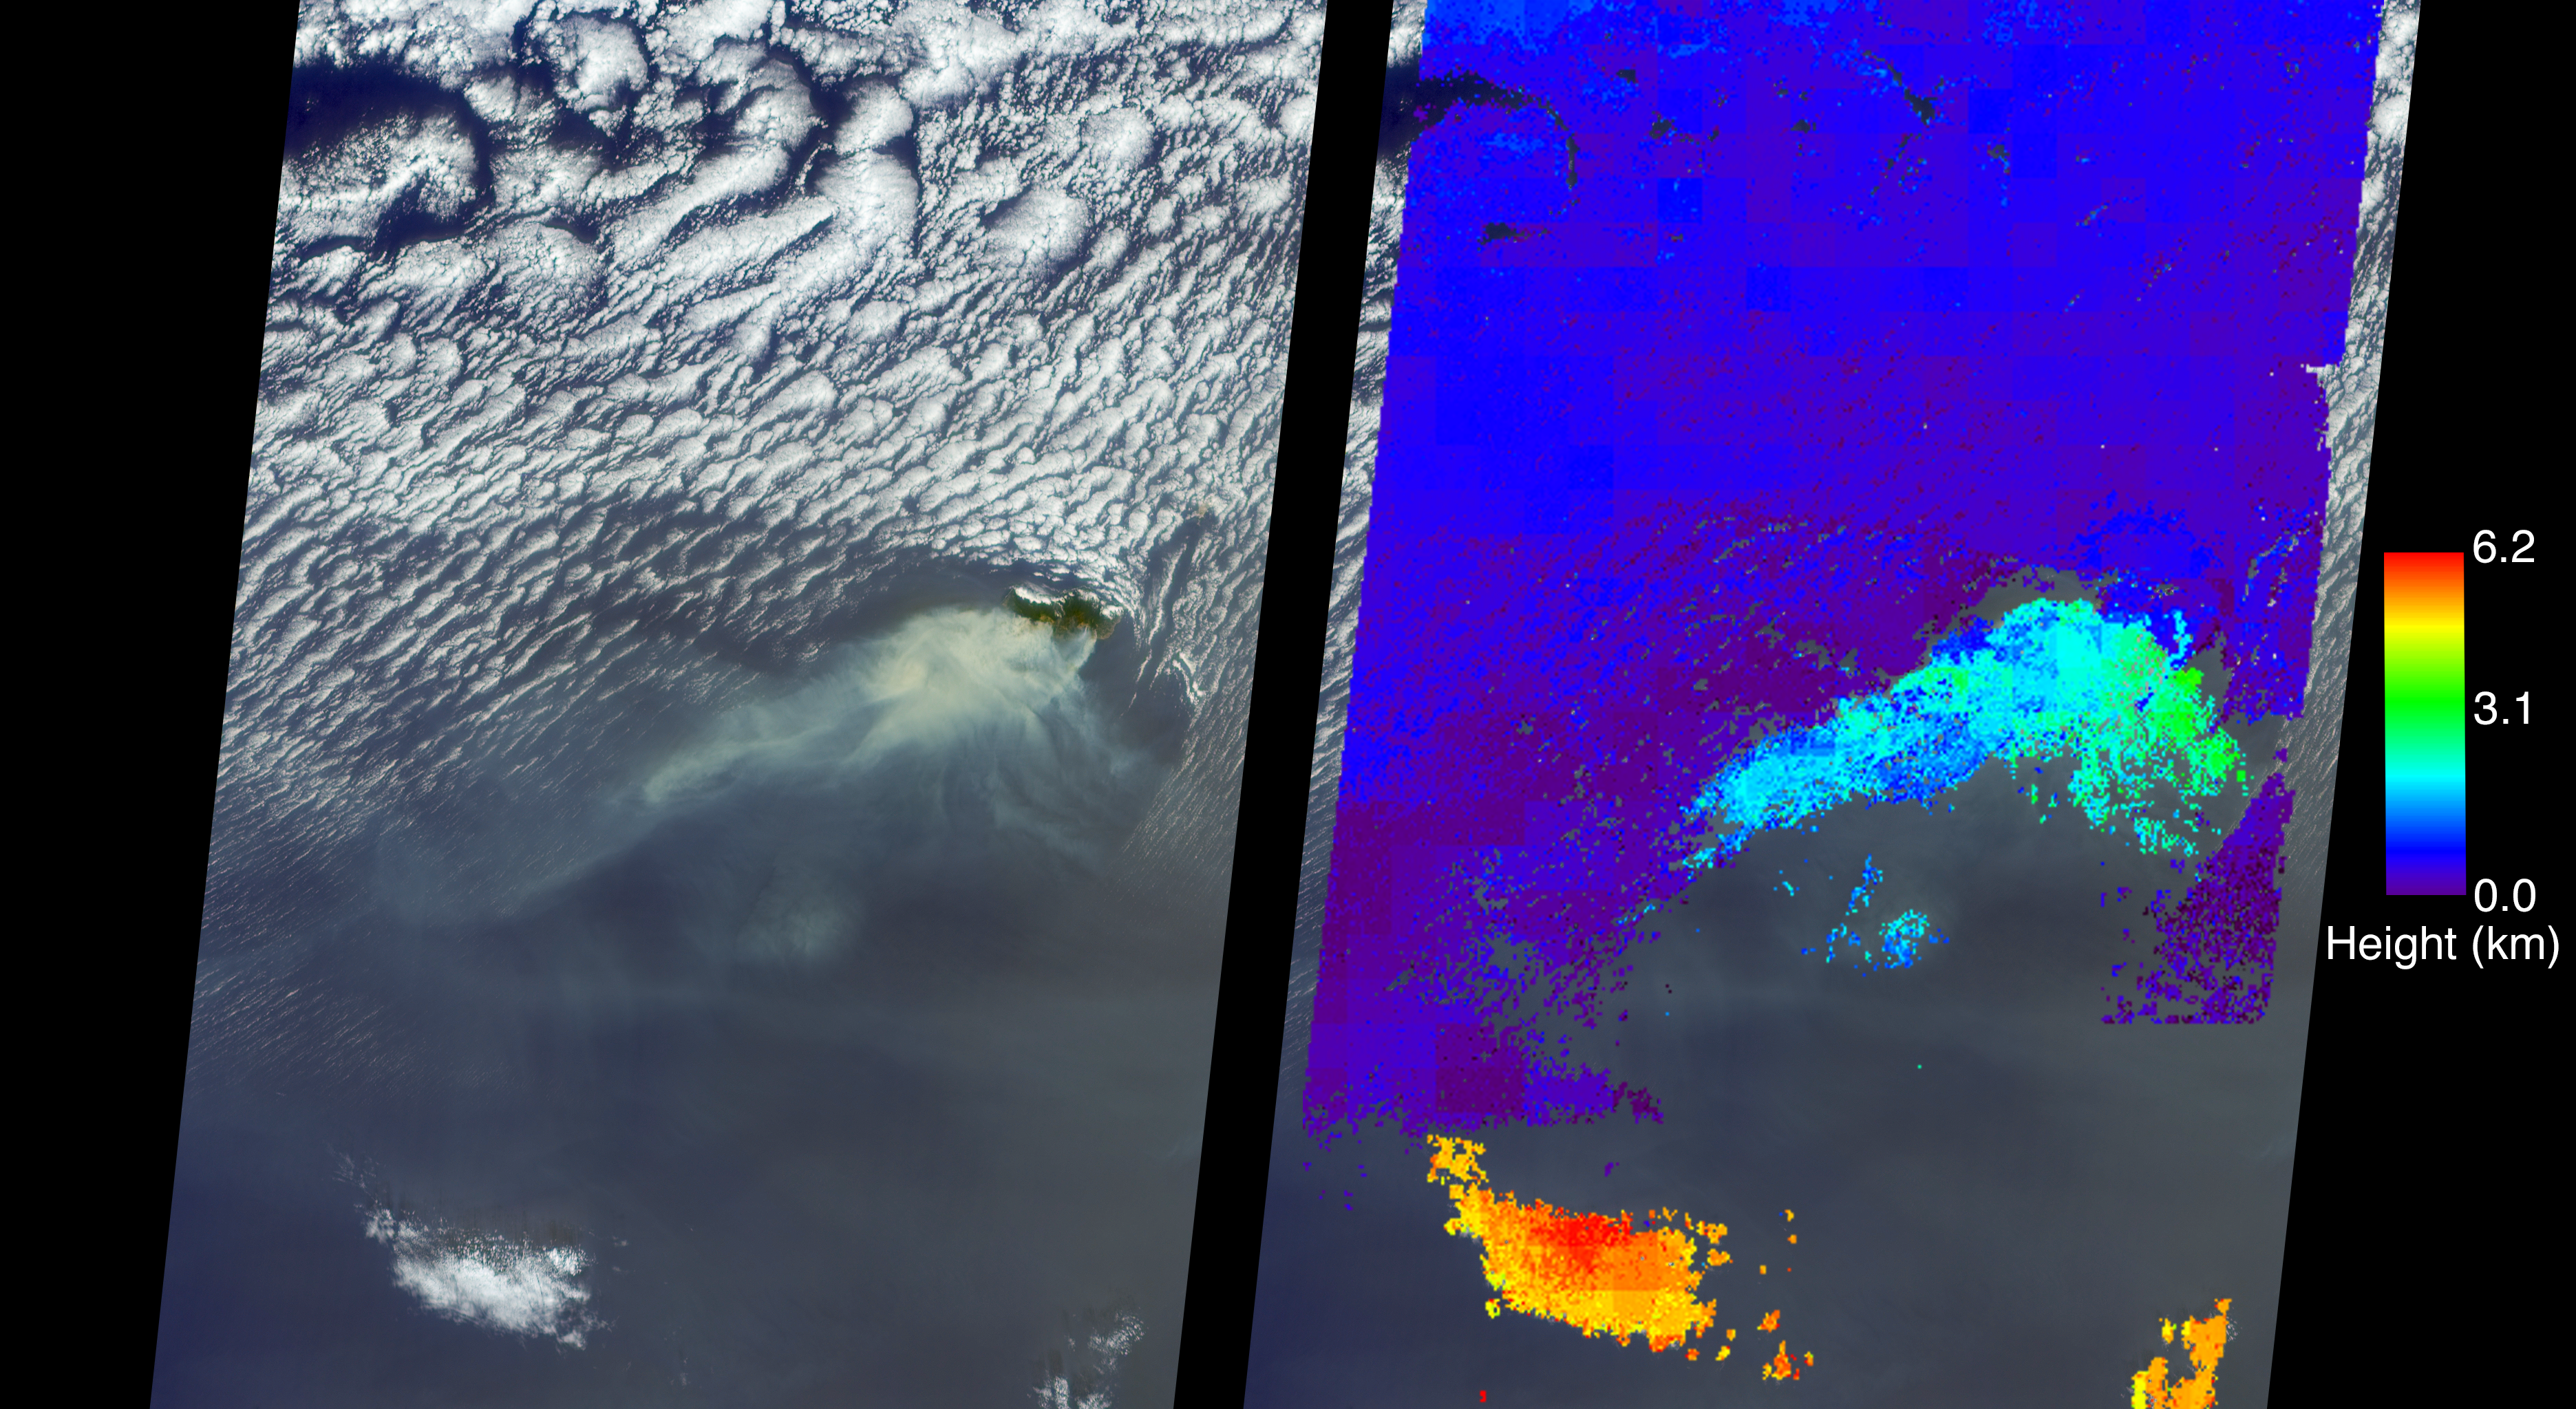

Deadly Fires Engulfing Madeira seen by NASA’s MISR

A wildfire spread to the capital city of Funchal on the island of Madeira, an autonomous region of Portugal, over the nighttime hours of Tuesday, Aug. 9, 2016, with three deaths reported and hundreds of others hospitalized. Several homes and a luxury hotel have burned, and a thousand people have been evacuated. The three fatalities are reported to be elderly people who were unable to escape when their homes caught fire. The fire ignited Monday, Aug. 8, after several weeks of scorching temperatures topping 95 degrees Fahrenheit and very dry weather. The entire island is only 30 miles (48 kilometers) from end to end, which naturally makes protecting the island’s 270,000 residents and many tourists more difficult.

The MISR (Multi-angle Imaging SpectroRadiometer) instrument aboard NASA’s Terra satellite passed directly over the island of Madeira on Wednesday, Aug. 10, 2016. The left image is a true-color image taken by MISR’s 60-degree forward-pointing camera. This oblique view gives a better view of the smoke than a downward-pointing view. The island of Madeira is the only land within the field of view, and the smoke from the wildfire is being blown to the southwest. The city of Funchal is located on the southeastern coast of the island.

MISR’s nine cameras, each viewing Earth at a different angle, can be used to determine the height of clouds and smoke above the surface in much the same way that our two eyes, pointing in slightly different directions, give us depth perception. The right-hand image shows MISR’s publically available standard cloud top height product. These data show that the main body of clouds is indeed very low, less than 0.6 miles (1 kilometer) above sea level, while the smoke plume is about 1.9 miles (3 kilometers) high at the source, dropping lower as it is blown to the southwest. A stereo “anaglyph” of this scene is also available at PIA20886. As can be seen from both the MISR height product and the 3D anaglyph, the isolated clouds to the south are much higher than either the low clouds or the plume. Interestingly, the low clouds drop to almost sea level and then die out near where the smoke is present.

These data were acquired during Terra orbit 88524. Other MISR data are available through the NASA Langley Research Center; for more information go to http://eosweb.larc.nasa.gov/project/misr/misr_table. MISR was built and is managed by NASA’s Jet Propulsion Laboratory, Pasadena, California, for NASA’s Science Mission Directorate, Washington, D.C. The Terra spacecraft is managed by NASA’s Goddard Space Flight Center, Greenbelt, Maryland. The MISR data were obtained from the NASA Langley Research Center Atmospheric Science Data Center, Hampton, Virginia. JPL is a division of the California Institute of Technology in Pasadena.

Credit: NASA/GSFC/LaRC/JPL-Caltech, MISR Team